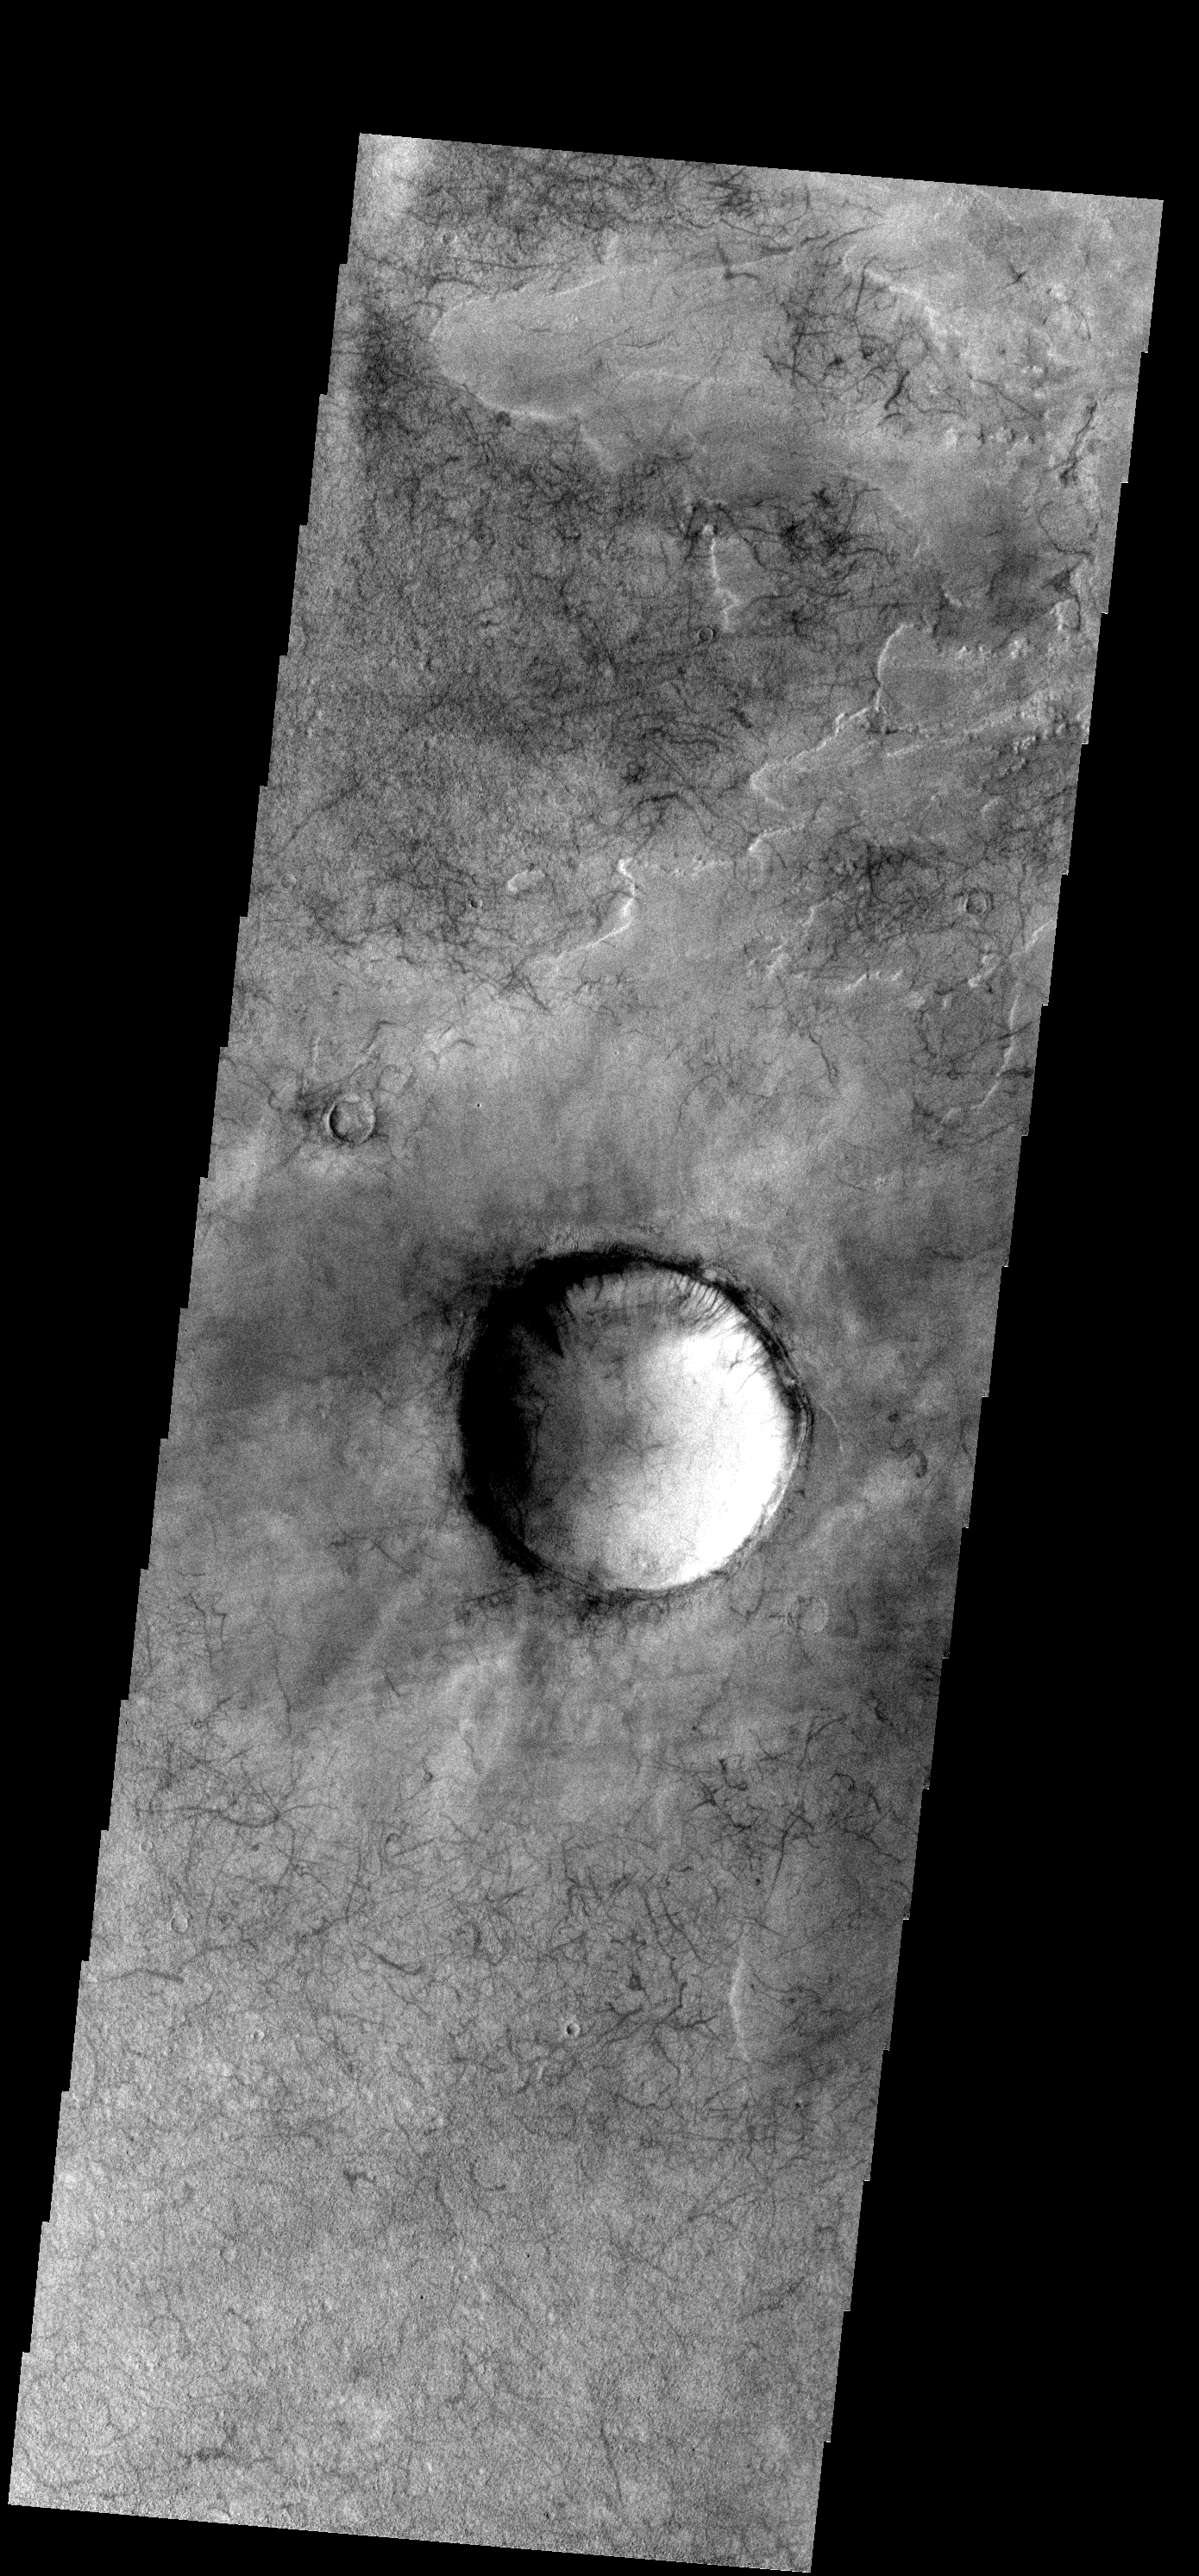

Dust Devil Tracks

These dust devil tracks are located in Noachis Terra.

Image information: VIS instrument. Latitude -54.0N, Longitude 22.1E. 17 meter/pixel resolution.

Please see the THEMIS Data Citation Note for details on crediting THEMIS images.

Note: this THEMIS visual image has not been radiometrically nor geometrically calibrated for this preliminary release. An empirical correction has been performed to remove instrumental effects. A linear shift has been applied in the cross-track and down-track direction to approximate spacecraft and planetary motion. Fully calibrated and geometrically projected images will be released through the Planetary Data System in accordance with Project policies at a later time.

NASA’s Jet Propulsion Laboratory manages the 2001 Mars Odyssey mission for NASA’s Office of Space Science, Washington, D.C. The Thermal Emission Imaging System (THEMIS) was developed by Arizona State University, Tempe, in collaboration with Raytheon Santa Barbara Remote Sensing. The THEMIS investigation is led by Dr. Philip Christensen at Arizona State University. Lockheed Martin Astronautics, Denver, is the prime contractor for the Odyssey project, and developed and built the orbiter. Mission operations are conducted jointly from Lockheed Martin and from JPL, a division of the California Institute of Technology in Pasadena.

Credit: NASA/JPL/ASU